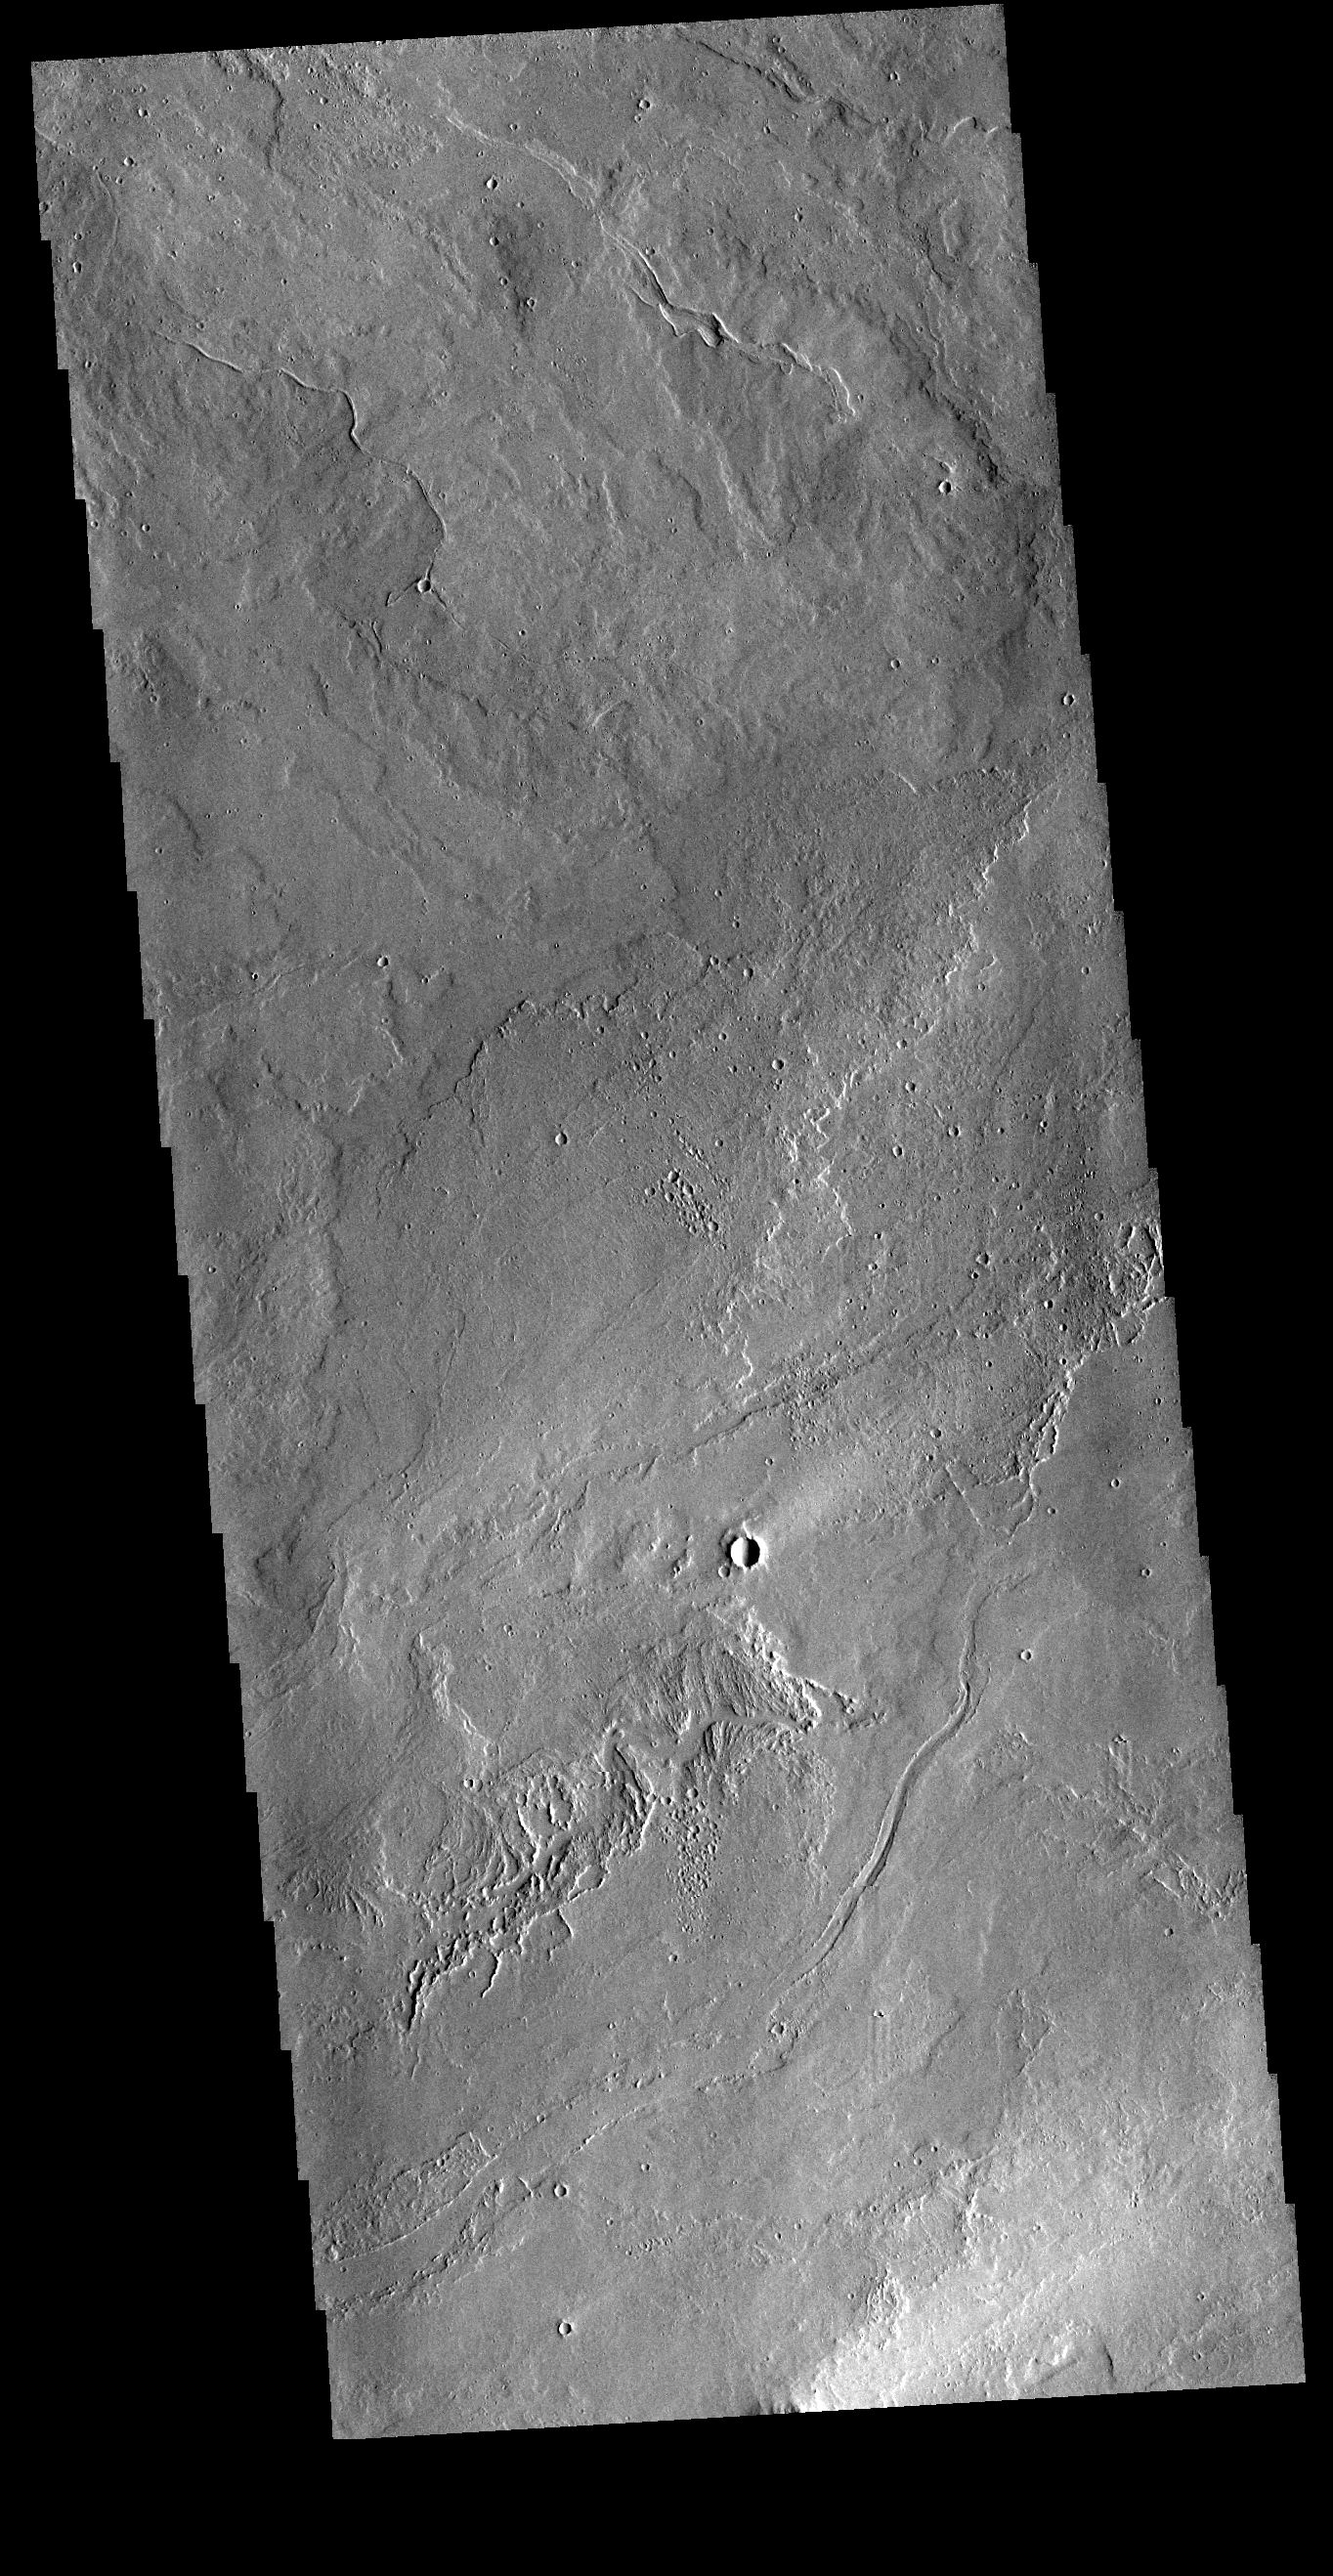

Tharsis Volcanics

This VIS image shows part of the extensive volcanic flows in the Tharsis region. These flows are east of Ascraeus Mons.

Credit: NASA/JPL-Caltech/ASU